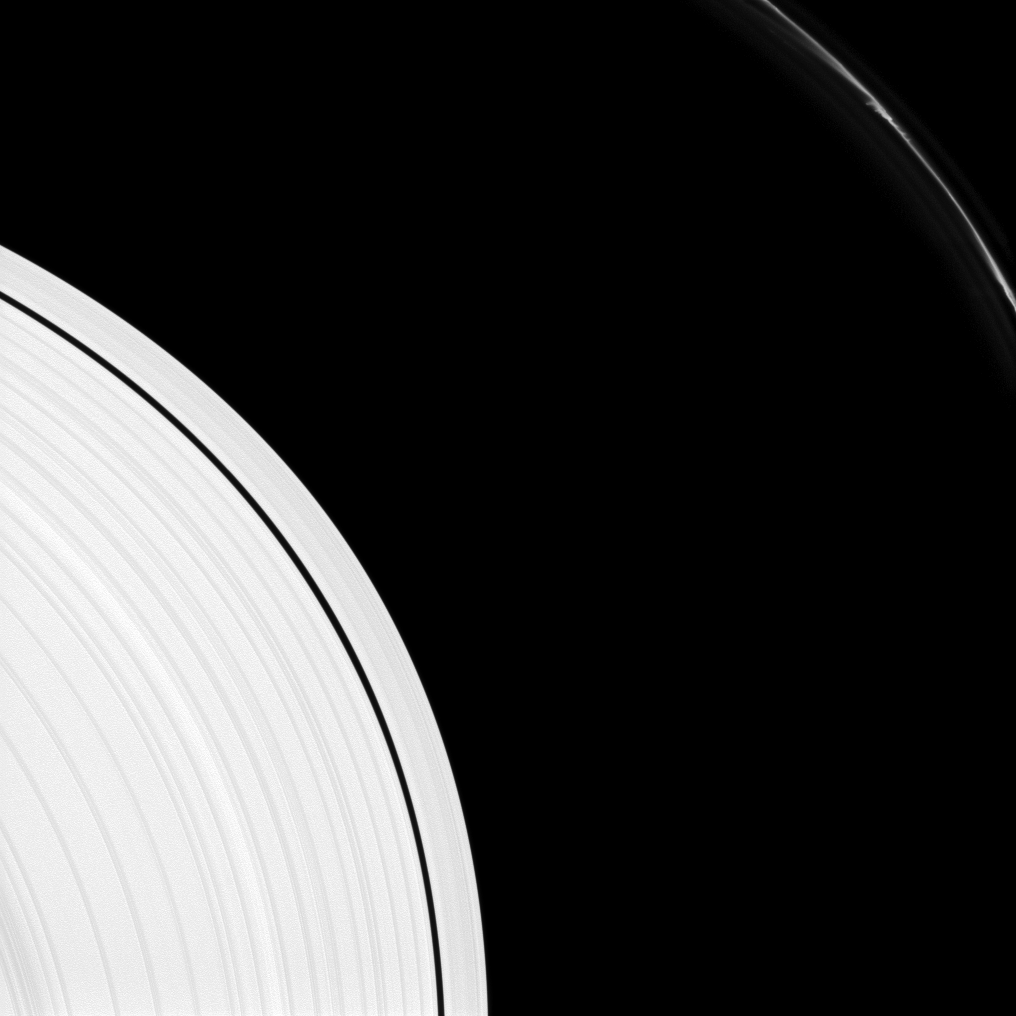

Many Mini-Jets

Saturn’s F ring shows several “mini-jets” near the upper-right of this image captured by the Cassini spacecraft. The A ring also appears in the lower-left of the image.

The mini-jets are thought by scientists to be caused by low-speed collisions in the core of the F ring ejecting dusty material from the core. For more on the mini-jets, see PIA15504.

This view looks toward the sunlit side of the rings from about 10 degrees above the ringplane. The image was taken in visible light with the Cassini spacecraft narrow-angle camera on Aug. 14, 2012.

The view was obtained at a distance of approximately 538,000 miles (867,000 kilometers) from Saturn and at a Sun-Saturn-spacecraft, or phase, angle of 10 degrees. Image scale is 3 miles (5 kilometers) per pixel.

The Cassini-Huygens mission is a cooperative project of NASA, the European Space Agency and the Italian Space Agency. The Jet Propulsion Laboratory, a division of the California Institute of Technology in Pasadena, manages the mission for NASA’s Science Mission Directorate, Washington, D.C. The Cassini orbiter and its two onboard cameras were designed, developed and assembled at JPL. The imaging operations center is based at the Space Science Institute in Boulder, Colo.

Credit: NASA/JPL-Caltech/Space Science Institute